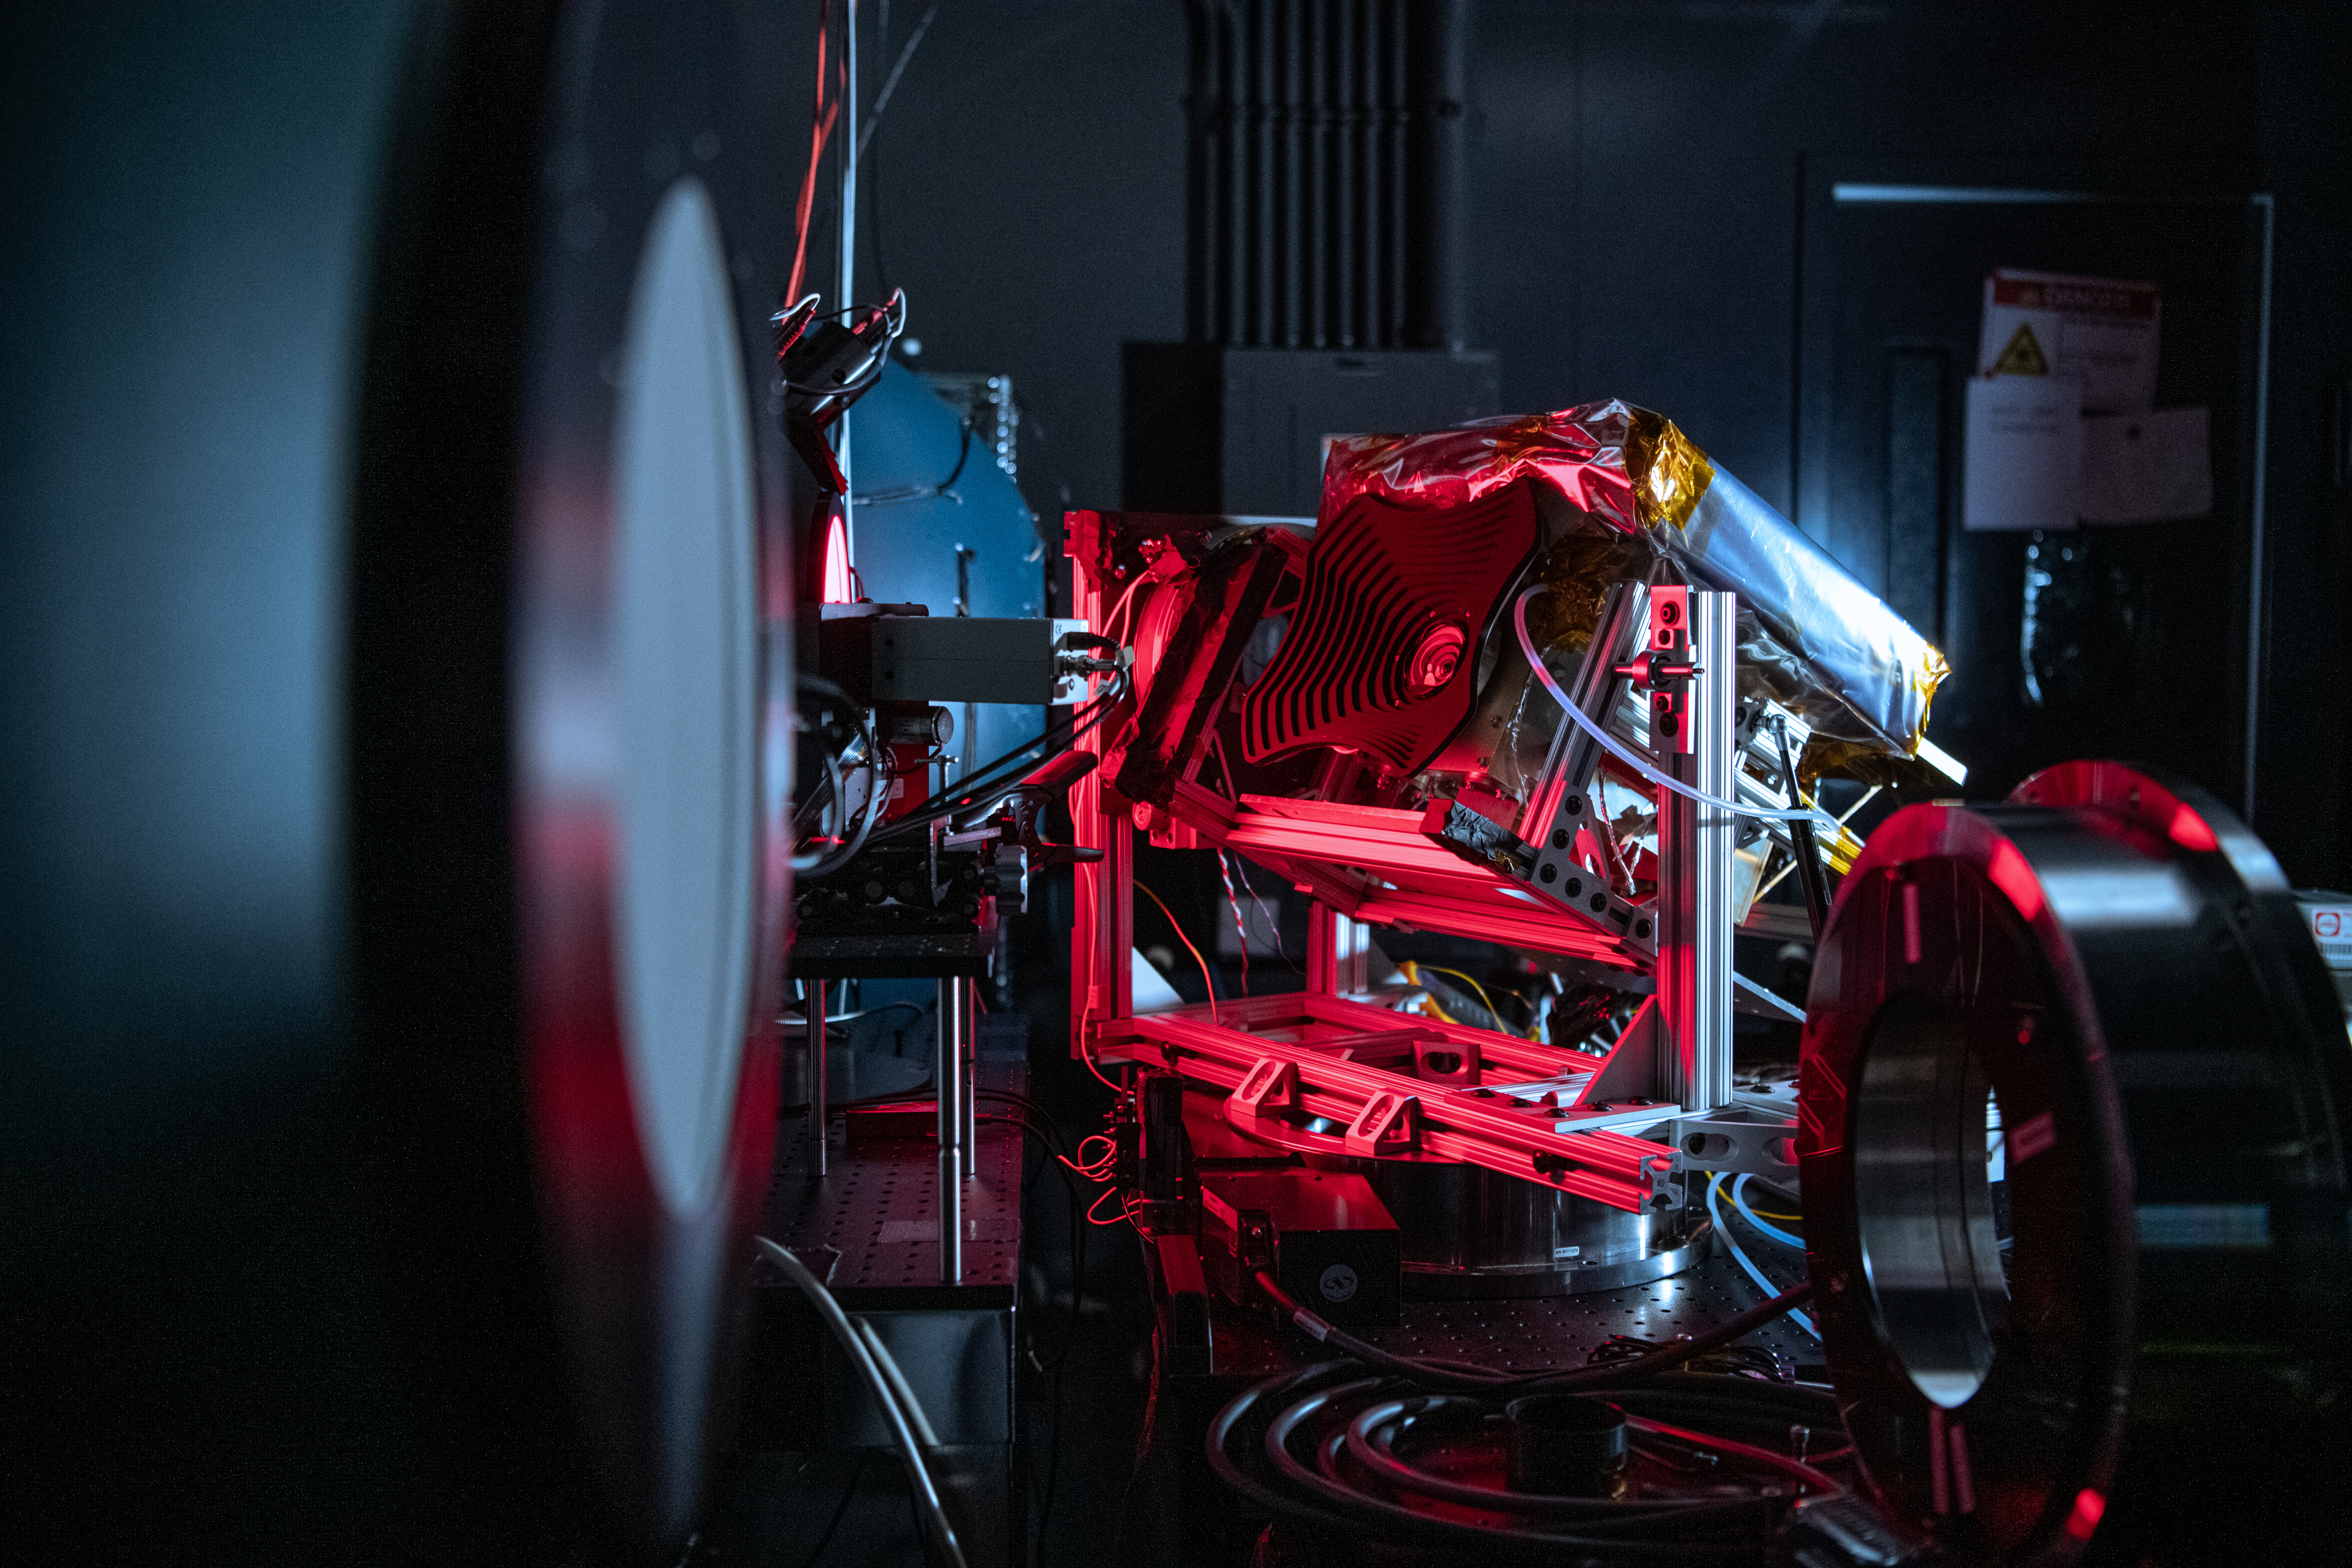

The Hyper-Angular Rainbow Polarimeter #2 (HARP2) instrument undergoes calibration testing after at NASA's Goddard Space Flight Center in Greenbelt Maryland on October 4th, 2022. HARP2 is one of three instruments on NASA's Plankton, Aerosol, Cloud, ocean Ecosystem (PACE) observatory, it was designed and built by UMBC's Earth and Space Institute.

Credit: NASA / Denny Henry